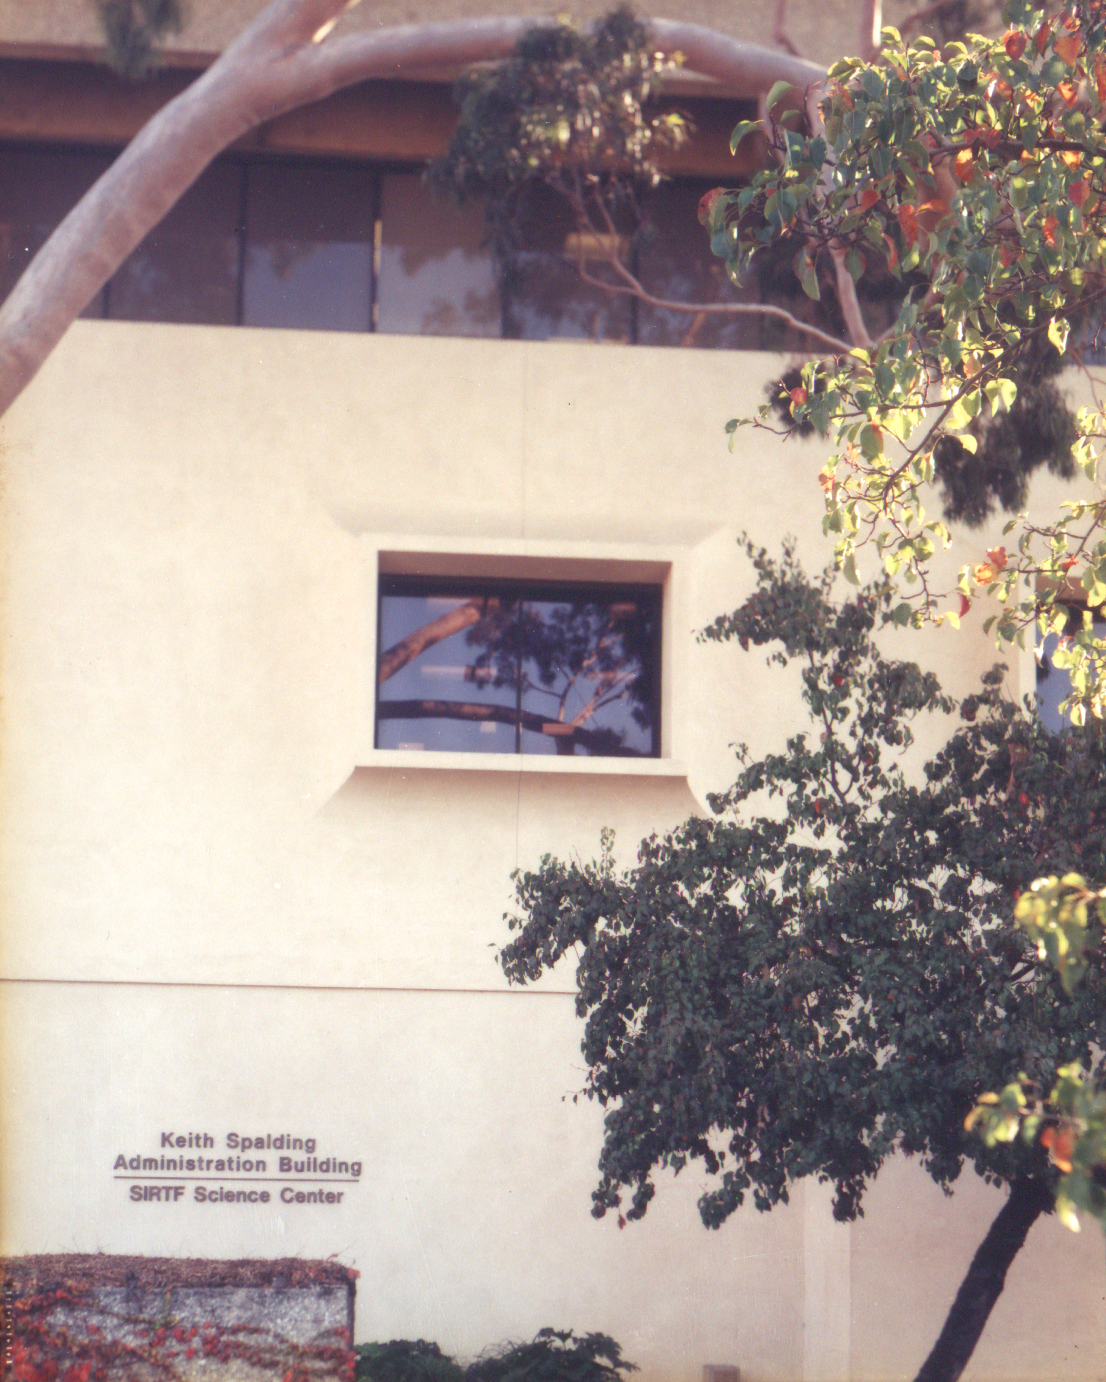

Spitzer Science Center

Credit: NASA/JPL-Caltech/J. Keller (SSC)